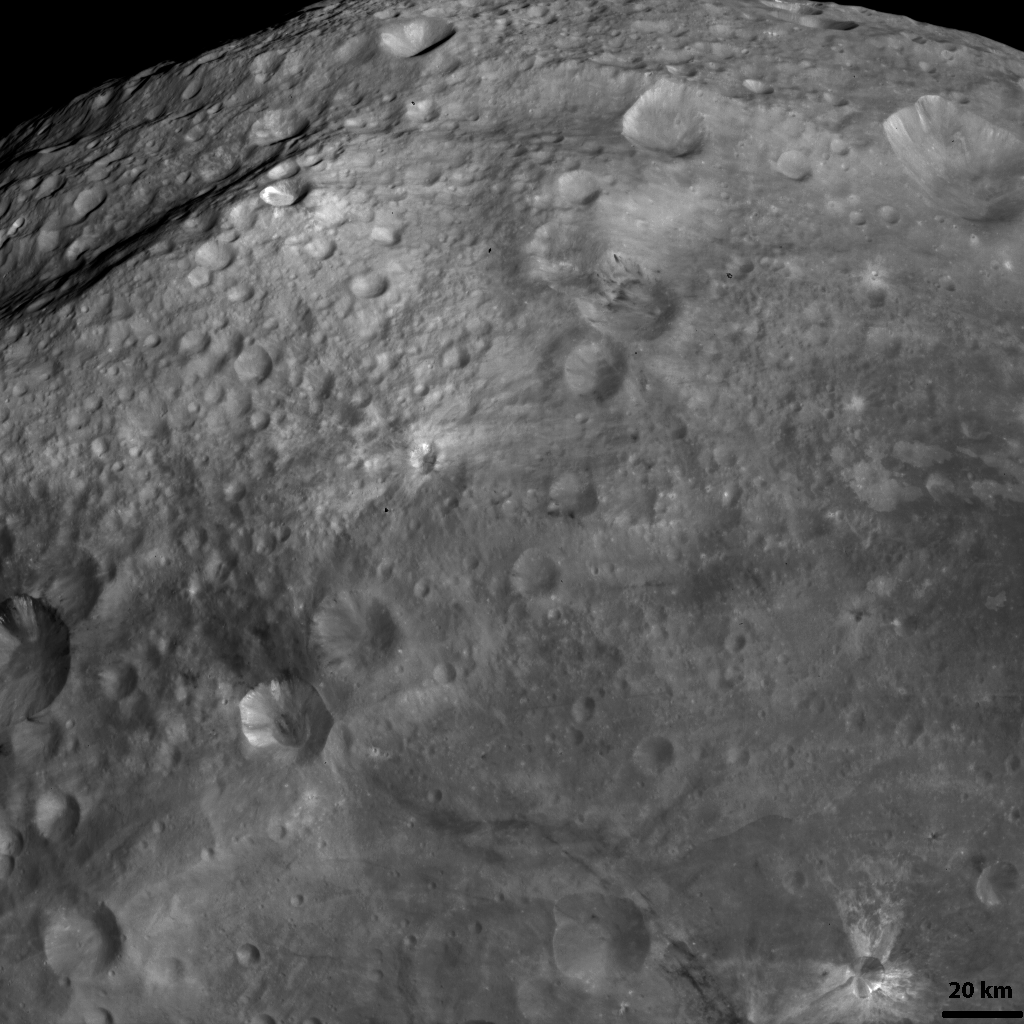

A Dark Band on Vesta

NASA’s Dawn spacecraft obtained this image with its framing camera on Aug. 19, 2011. This image was taken through the framing camera’s clear filter aboard the spacecraft. The image has a resolution of about 260 meters per pixel.

The Dawn mission to Vesta and Ceres is managed by the Jet Propulsion Laboratory, Pasadena, Calif., for NASA’s Science Mission Directorate, Washington, D.C. It is a project of the Discovery Program managed by NASA’s Marshall Space Flight Center, Huntsville, Ala. UCLA, is responsible for overall Dawn mission science. Orbital Sciences Corporation of Dulles, Va., designed and built the Dawn spacecraft.

The framing cameras were developed and built under the leadership of the Max Planck Institute for Solar System Research, Katlenburg-Lindau, Germany, with significant contributions by the German Aerospace Center (DLR) Institute of Planetary Research, Berlin, and in coordination with the Institute of Computer and Communication Network Engineering, Braunschweig. The framing camera project is funded by NASA, the Max Planck Society and DLR. JPL is a division of the California Institute of Technology, in Pasadena.

Credit: NASA/JPL-Caltech/UCLA/MPS/DLR/IDA